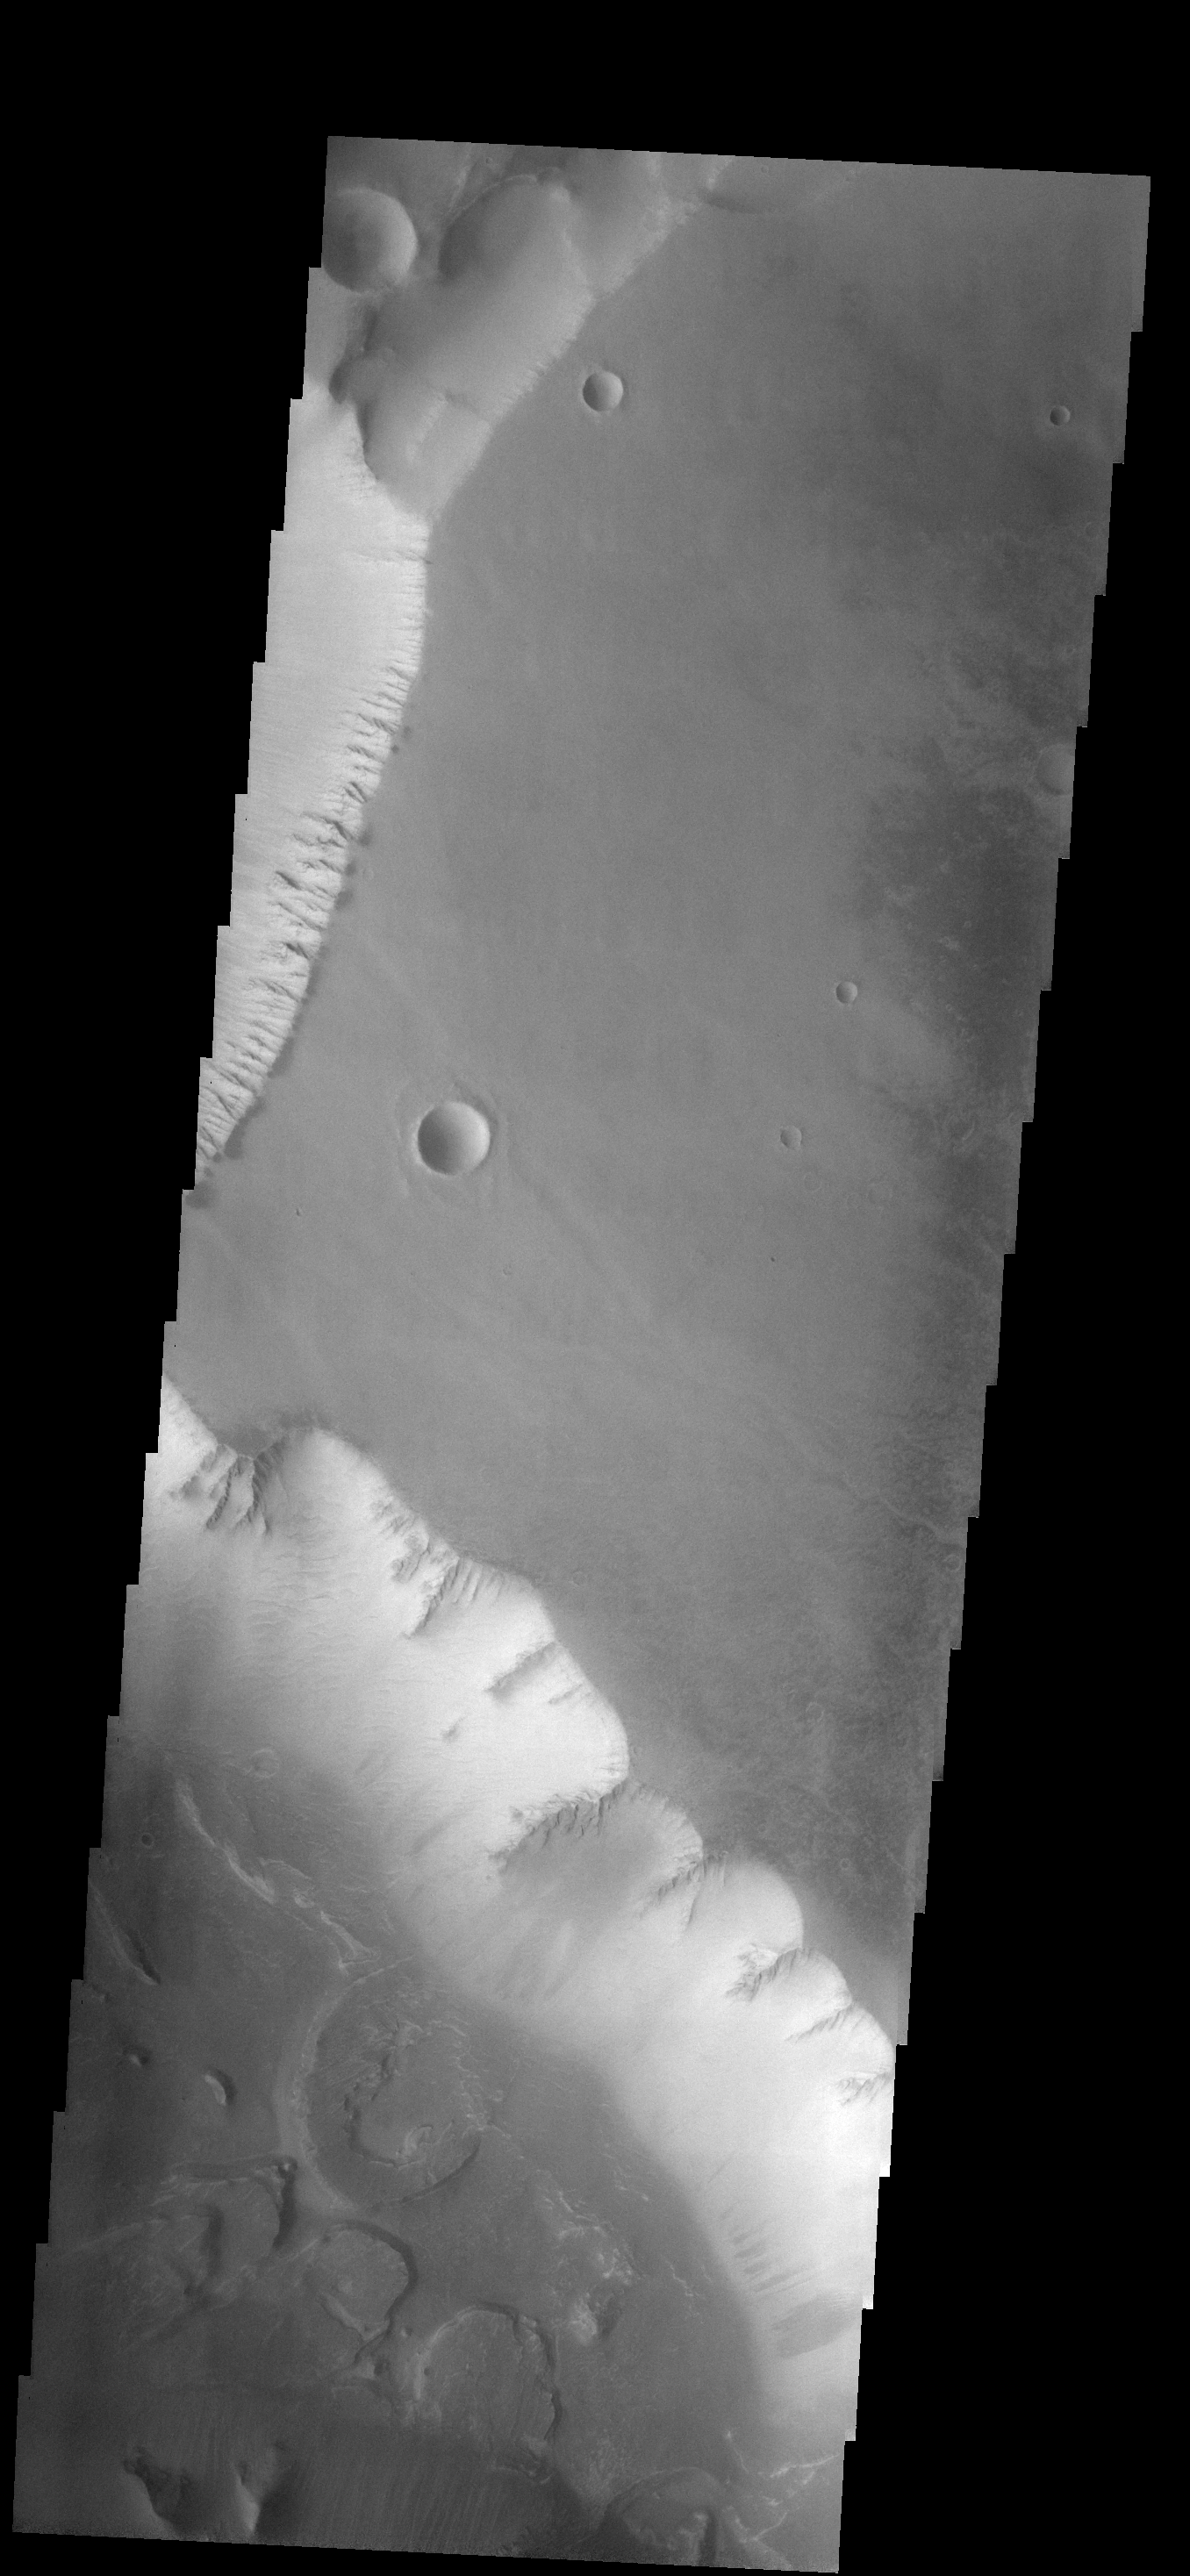

Landslides

The two craters in this image are not circular, but instead are more diamond-shaped. Meteor Crater in Arizona is also more square than round. Meteor Crater formed in a limestone rock that had already been faulted in two directions. The preexisting faults controlled some of the stress induced by the impacting event, resulting in the crater not ending up perfectly round. The same thing likely occurred with the formation of the martian craters — a preexisting fault or fracture system in the rocks.

Image information: VIS instrument. Latitude -12.6N, Longitude 262.9E. 17 meter/pixel resolution.

Please see the THEMIS Data Citation Note for details on crediting THEMIS images.

Note: this THEMIS visual image has not been radiometrically nor geometrically calibrated for this preliminary release. An empirical correction has been performed to remove instrumental effects. A linear shift has been applied in the cross-track and down-track direction to approximate spacecraft and planetary motion. Fully calibrated and geometrically projected images will be released through the Planetary Data System in accordance with Project policies at a later time.

NASA’s Jet Propulsion Laboratory manages the 2001 Mars Odyssey mission for NASA’s Office of Space Science, Washington, D.C. The Thermal Emission Imaging System (THEMIS) was developed by Arizona State University, Tempe, in collaboration with Raytheon Santa Barbara Remote Sensing. The THEMIS investigation is led by Dr. Philip Christensen at Arizona State University. Lockheed Martin Astronautics, Denver, is the prime contractor for the Odyssey project, and developed and built the orbiter. Mission operations are conducted jointly from Lockheed Martin and from JPL, a division of the California Institute of Technology in Pasadena.

Credit: NASA/JPL/ASU